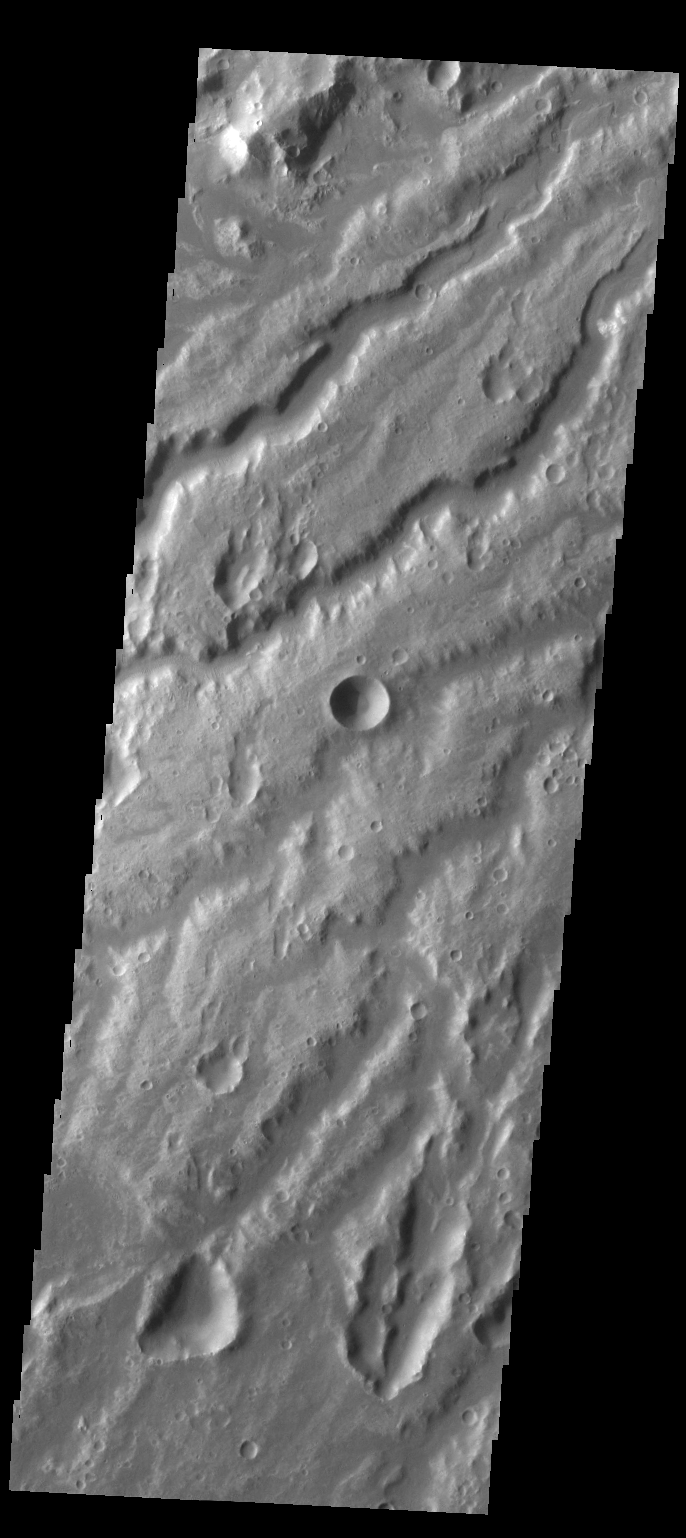

Arda Valles

The channels in this VIS image are a small portion of the channel complex called Arda Valles.

Credit: NASA/JPL-Caltech/ASU